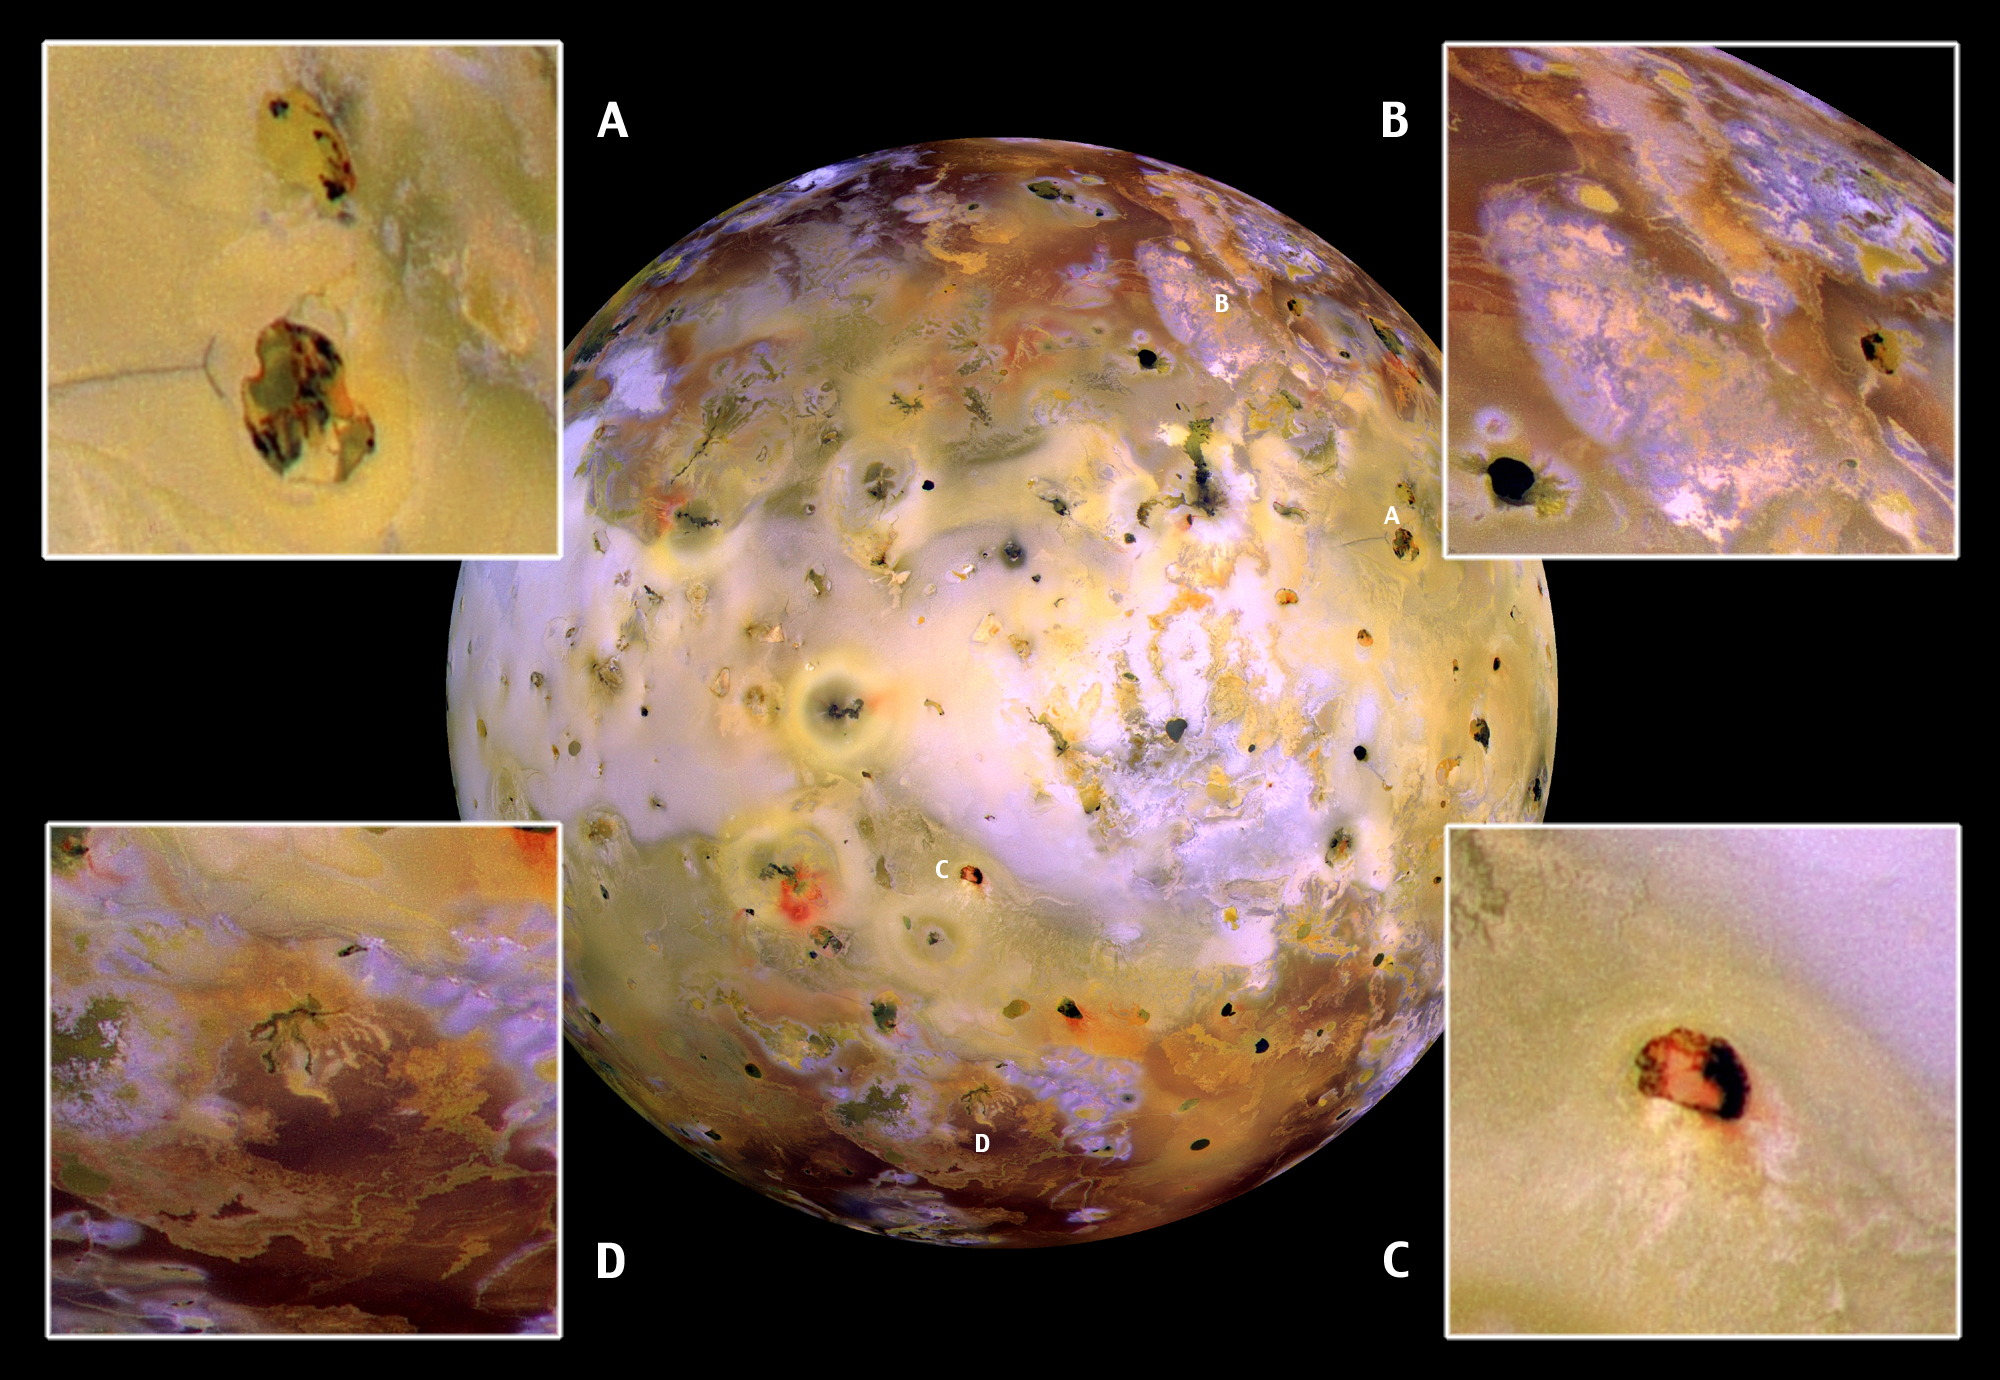

Closeups of Io (false color)

NASA’s Galileo spacecraft acquired its highest resolution images of Jupiter’s volcanic moon Io on July 3, 1999 during its closest pass by Io since it entered orbit around Jupiter in December 1995. This color mosaic uses the near-infrared, green and violet filters (slightly more than the visible range) of the spacecraft’s camera, processed to enhance more subtle color variations. Most of Io’s surface has pastel colors, punctuated by black, brown, green, orange, and red areas near the active volcanic centers.

The improved resolution reveals small-scale color areas which were not recognized previously and which suggest that the lava and sulfurous deposits are composed of complex mixtures (close-up A). Some of the bright, whitish, high-latitude (near the top and bottom) deposits have an ethereal quality like a transparent covering of frost (close-up B). Bright red areas were seen in previous images only as diffuse deposits. However, they now appear as both diffuse deposits and sharp linear features like fissures (close-up C). Some volcanic centers have bright and colorful flows, perhaps due to flows of sulfur (rather than silicate) lava (close-up D). In this region of Io, bright, white material can also be seen to emanate from linear rifts and cliffs.

Galileo is scheduled to make two close passes of Io in October and November. Most of the high-resolution targets for these flybys are seen on the hemisphere shown here.

North is to the top of the picture, and the Sun illuminates the surface from almost directly behind the spacecraft. This illumination is good for imaging color variations, but poor for imaging topographic shading. However, some topographic shading can be seen here due to the combination of relatively high resolution (1.3 kilometers or 0.8 miles per picture element) and rugged topography over parts of Io. The mosaic is centered at 0.3 degrees north latitude and 137.5 degrees west longitude. The images were taken at a distance of about 130,000 kilometers (81,000 miles) by Galileo’s onboard solid state imaging camera.

The Jet Propulsion Laboratory, Pasadena, CA manages the Galileo mission for NASA’s Office of Space Science, Washington, DC.

Credit: NASA/JPL/University of Arizona